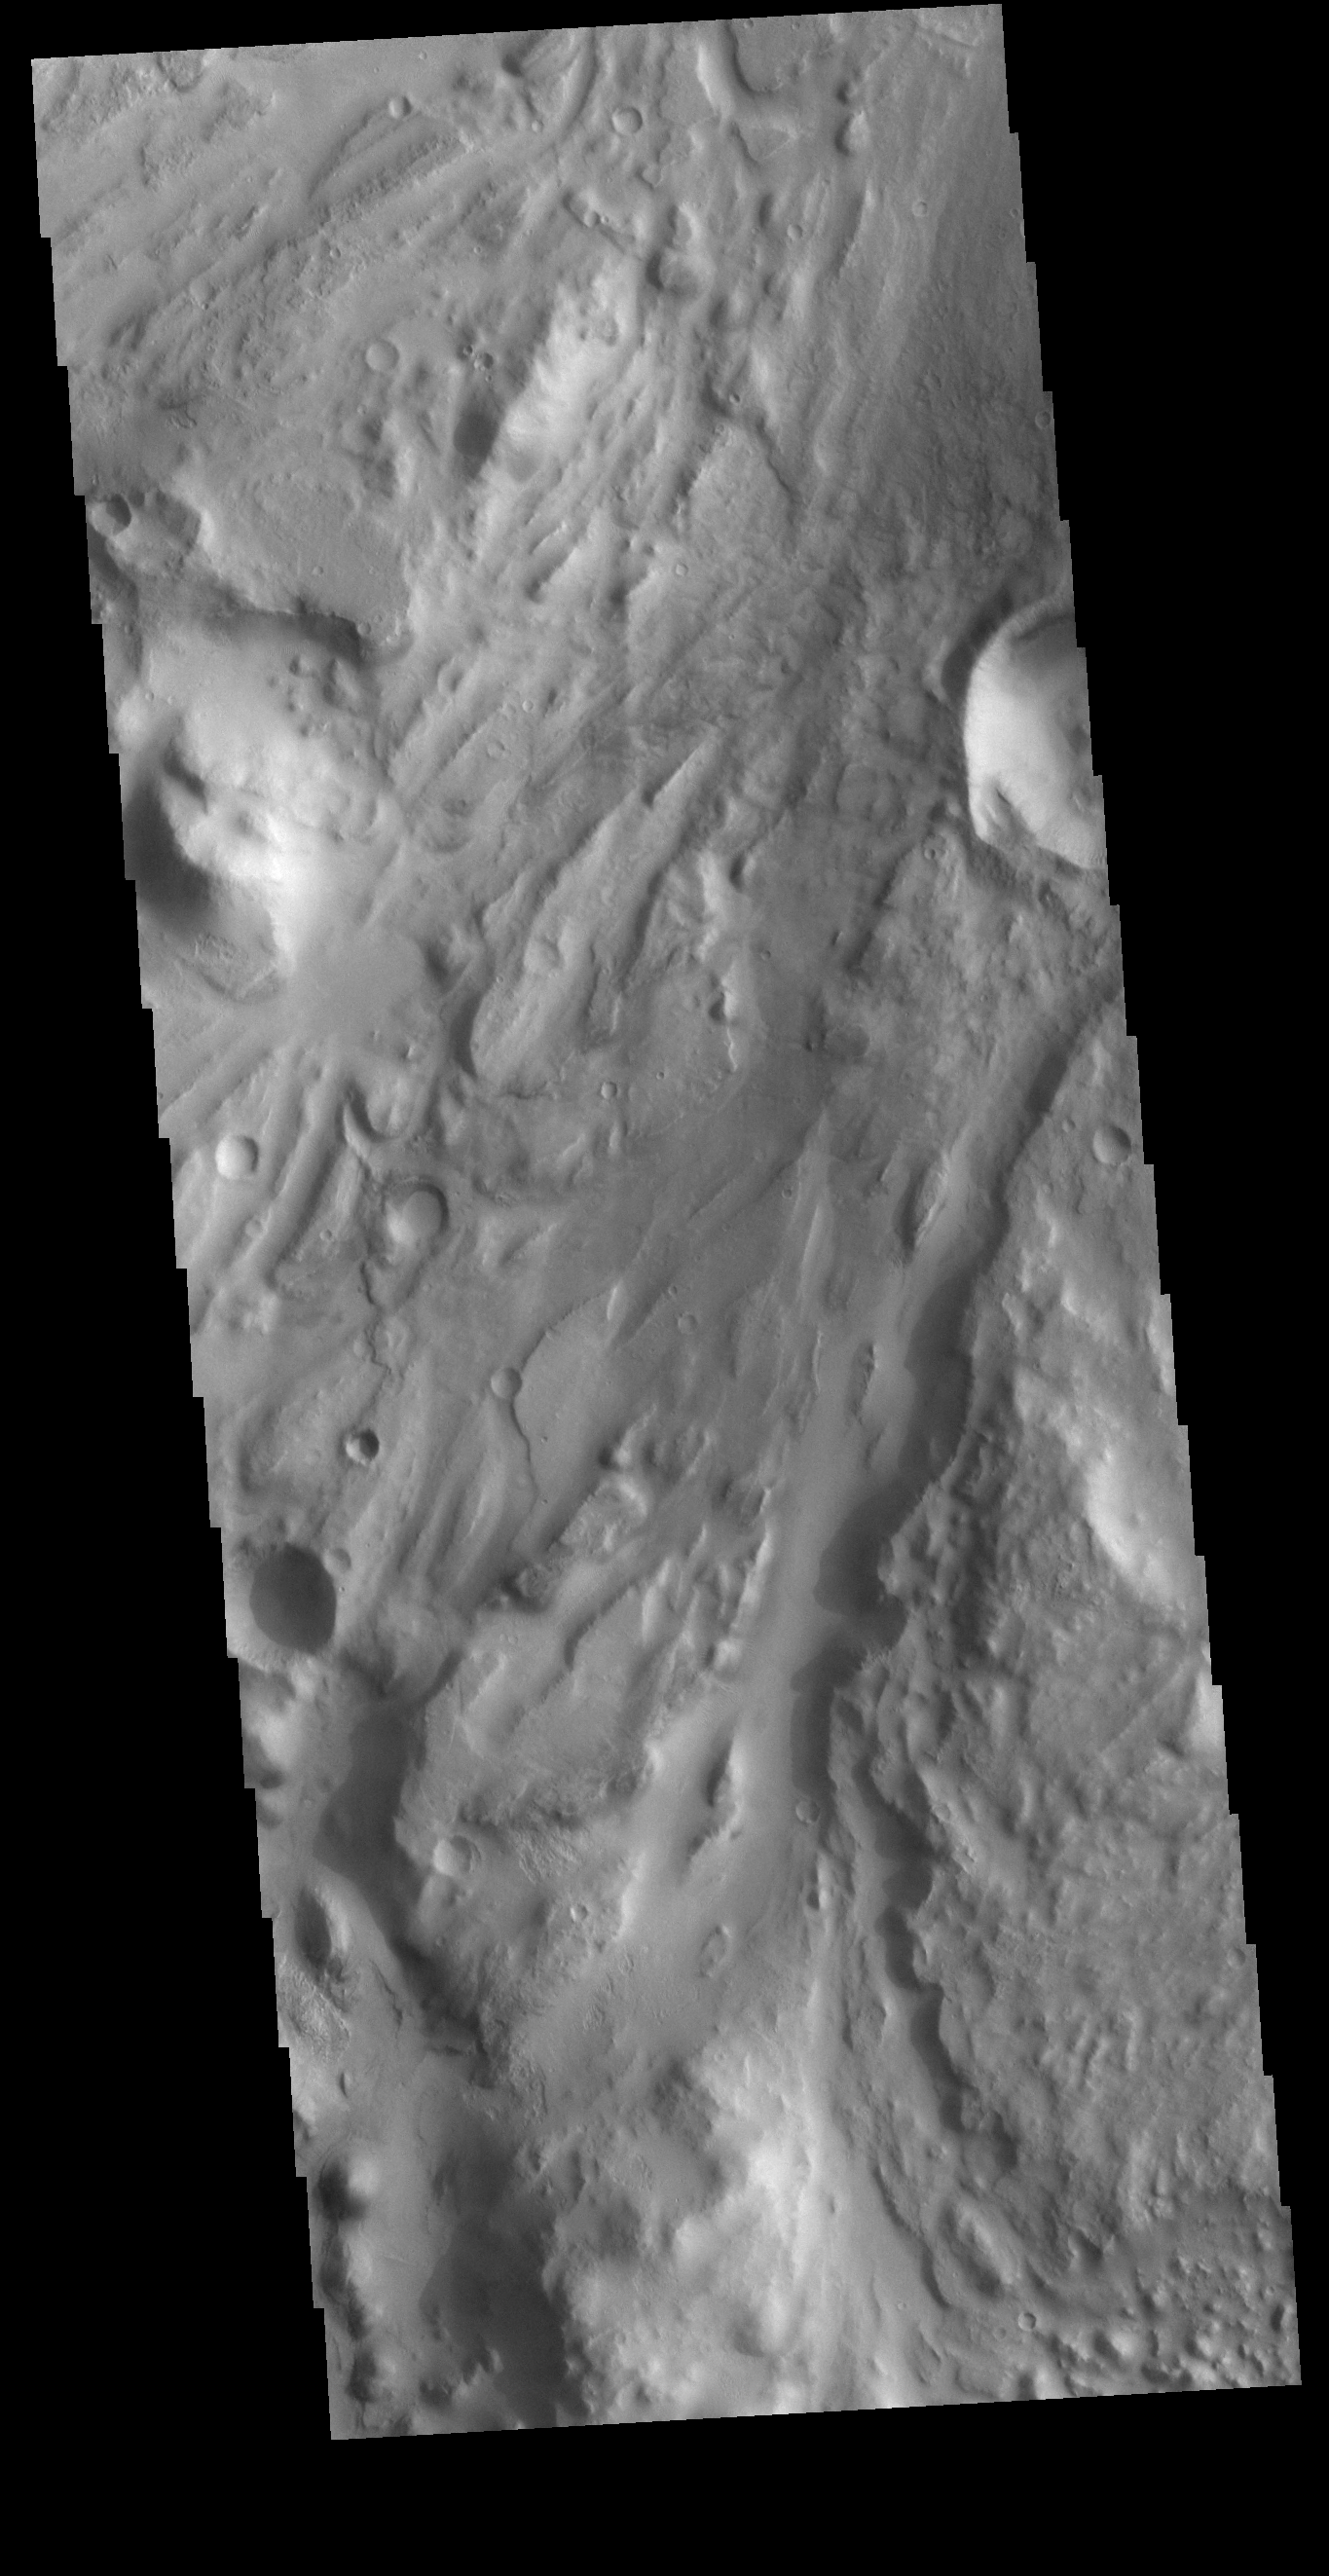

Ares Vallis

Today’s VIS image shows a section of Ares Vallis. Ares Vallis is a large channel that arises in Iani Chaos, passes through Margaritifer Terra, and then empties into Chryse Planitia.

Credit: NASA/JPL-Caltech/ASU